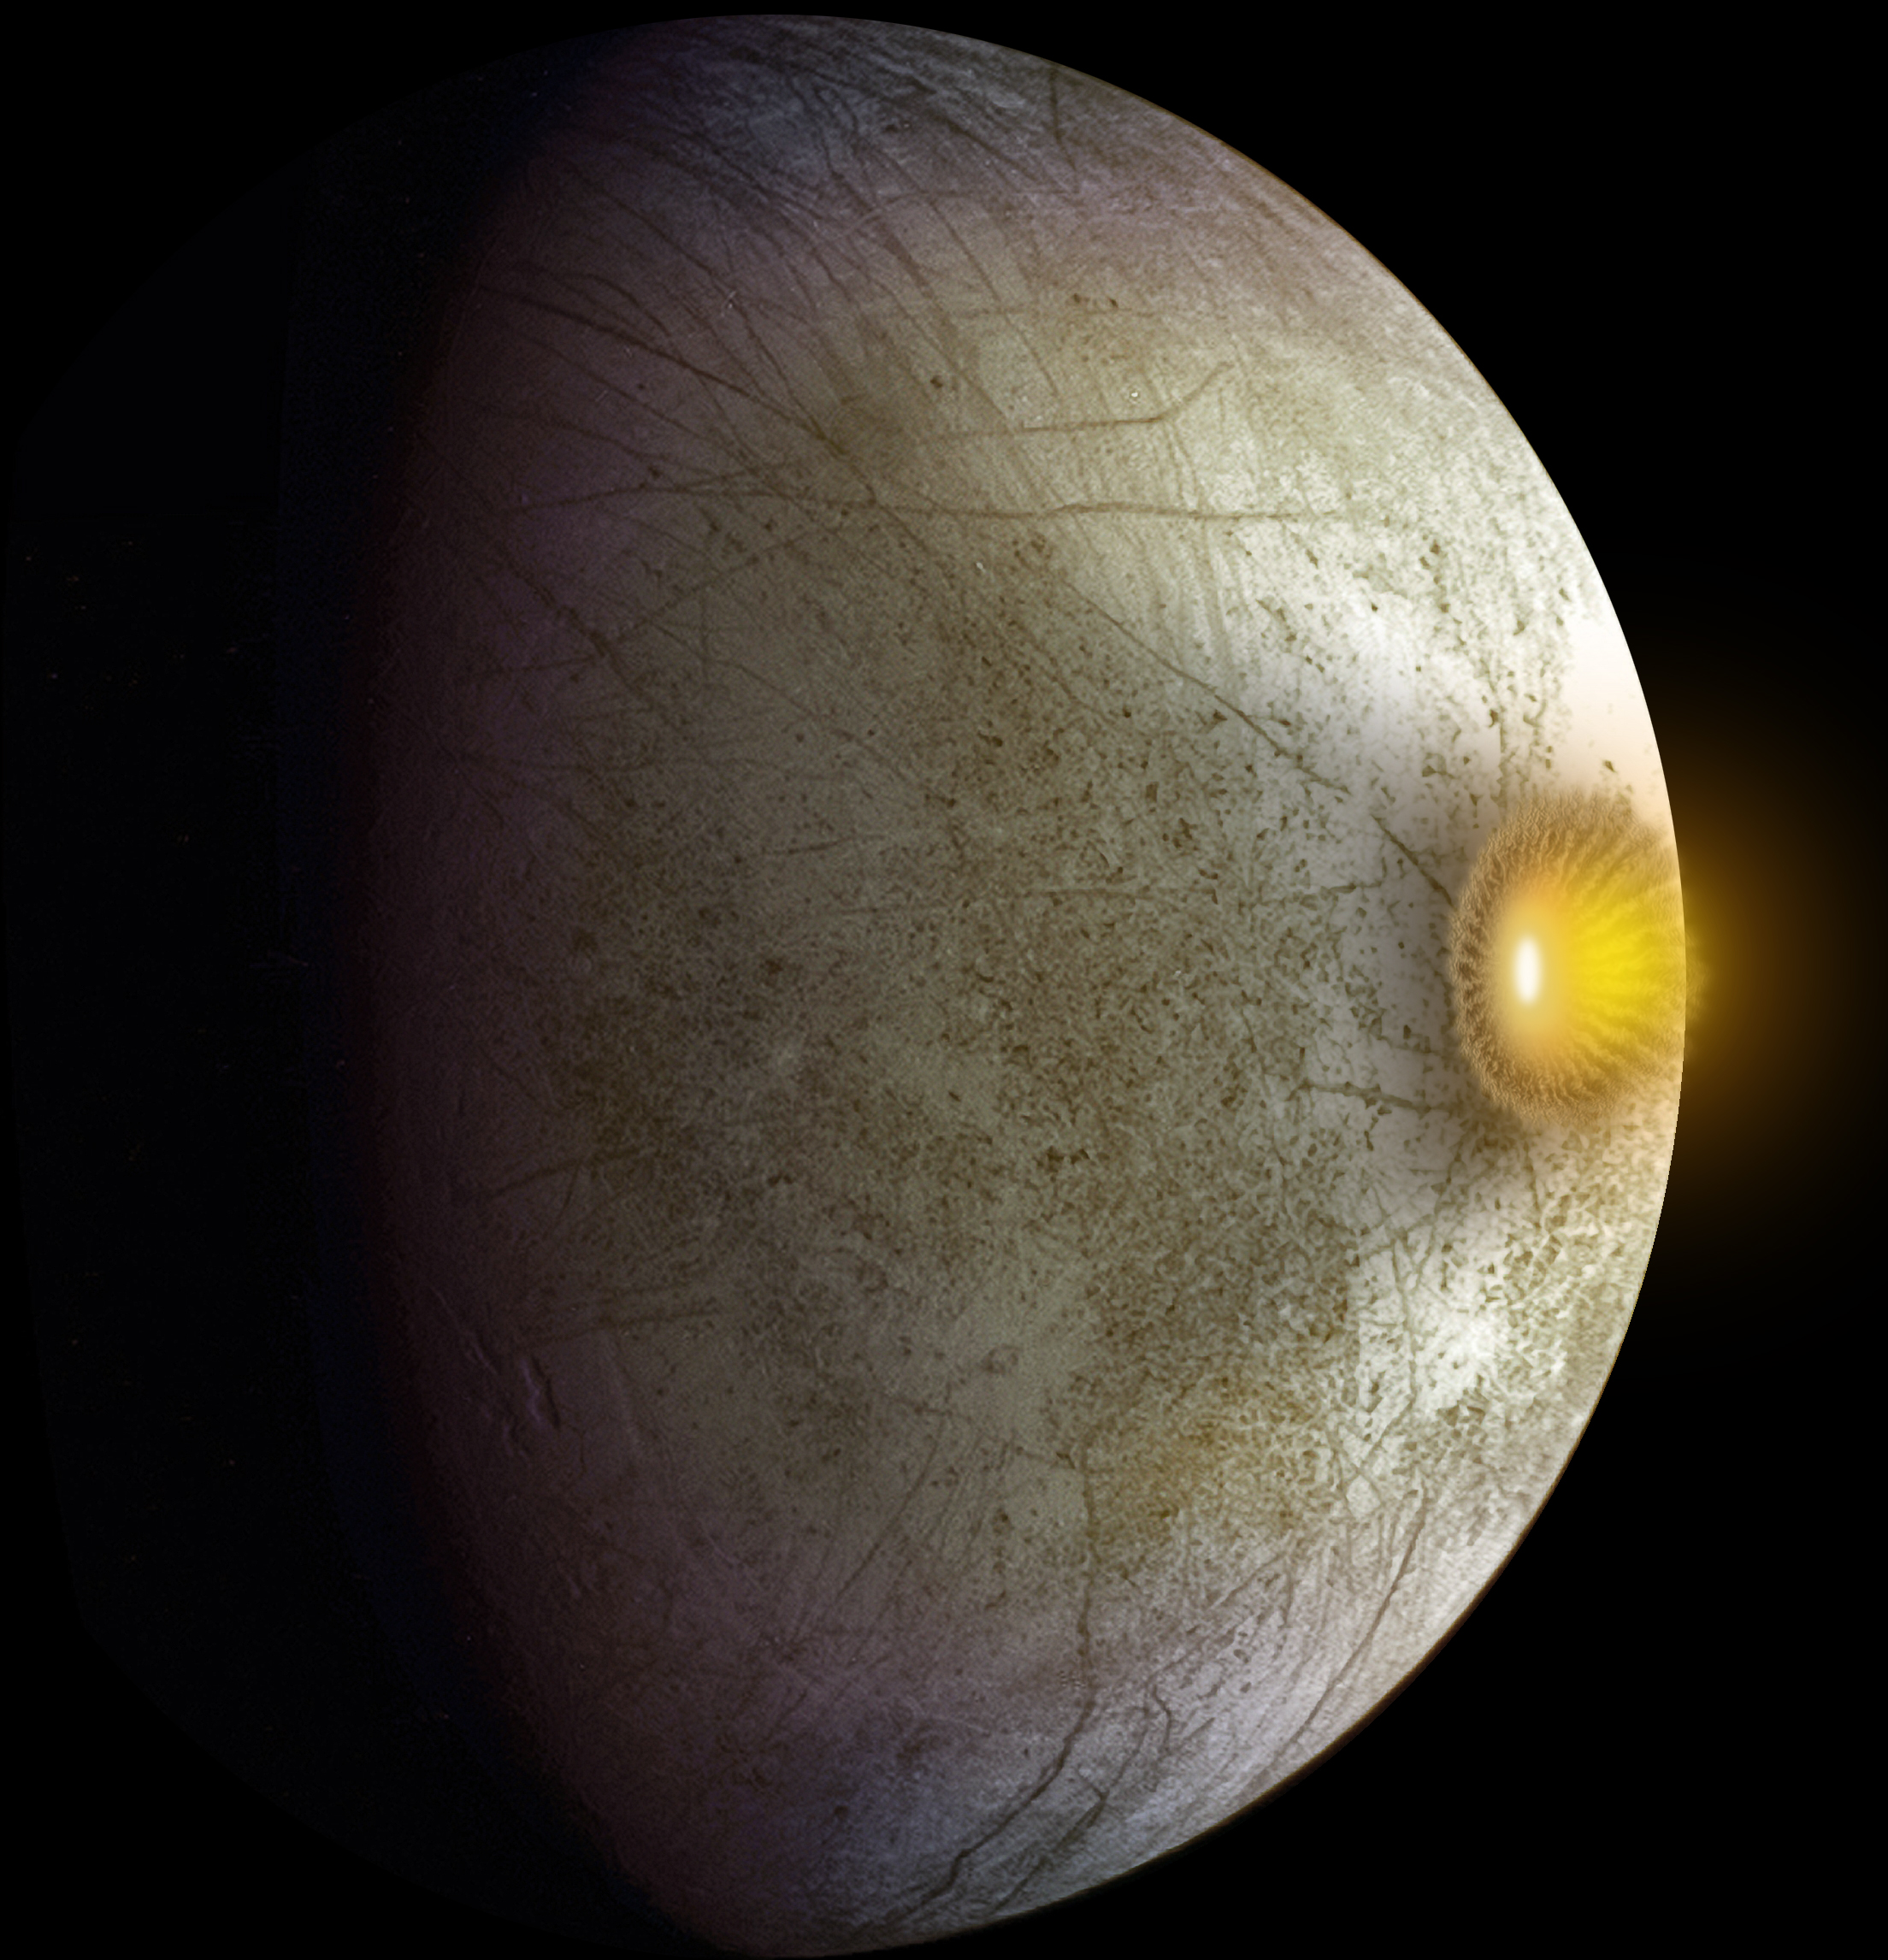

Hit Hard: Possible Collision at Europa (Artist’s Concept)

This artist’s concept shows a possible explosion resulting from a high-speed collision between a space rock and Jupiter’s moon Europa. Clay-type minerals have been found on Europa’s surface in a new analysis of data from NASA’s Galileo mission. The pattern of these minerals suggests an asteroid about 3,600 feet (1,100 meters) across or a comet about 5,600 feet (1,700 meters) across could have hit at a shallow angle. Clay-type minerals are commonly found in primitive asteroids and some comets. These kinds of asteroids and comets also typically carry organic compounds, providing a possible way for organics to be delivered to Europa.

For more information about Europa, visit: http://solarsystem.nasa.gov/europa/home.cfm .

JPL is a division of the California Institute of Technology in Pasadena.

Credit: NASA/JPL-Caltech